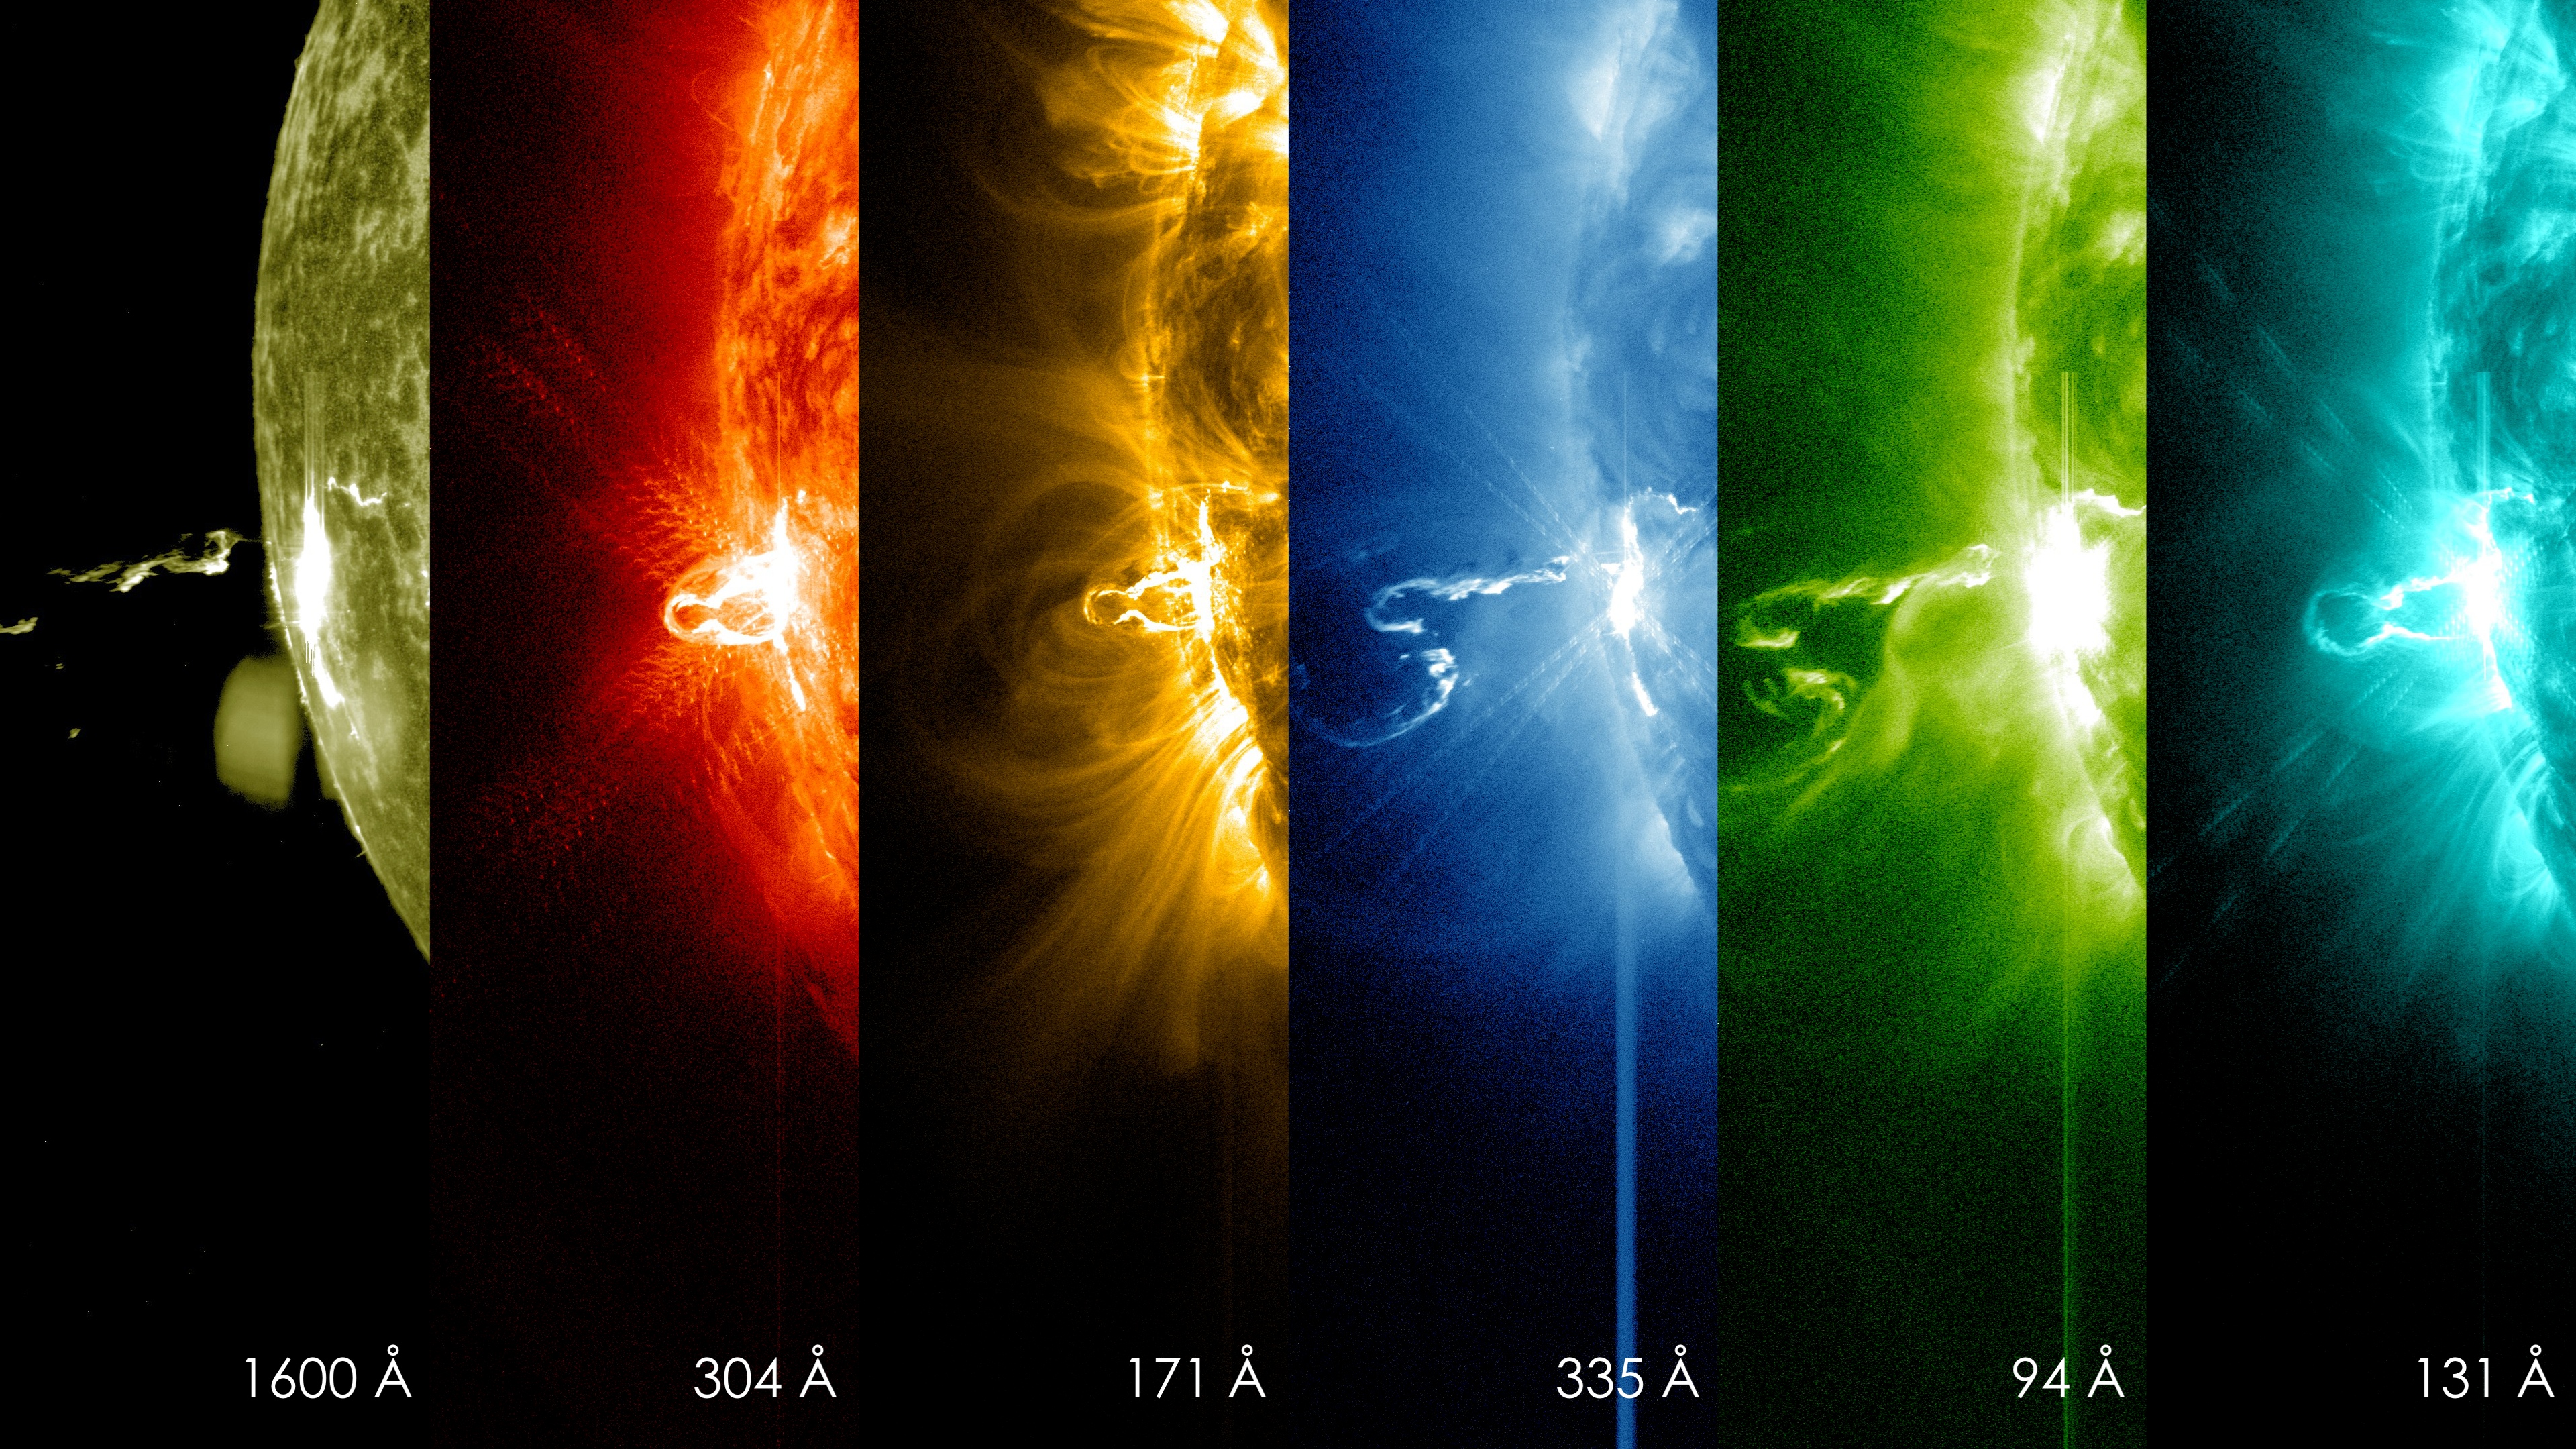

NASA's SDO Shows Images of Significant Solar Flare

Caption: These SDO images from 7:25 p.m. EST on Feb. 24, 2014, show the first moments of an X-class flare in different wavelengths of light -- seen as the bright spot that appears on the left limb of the sun. Hot solar material can be seen hovering above the active region in the sun's atmosphere, the corona. More info: The sun emitted a significant solar flare, peaking at 7:49 p.m. EST on Feb. 24, 2014. NASA's Solar Dynamics Observatory, which keeps a constant watch on the sun, captured images of the event. Solar flares are powerful bursts of radiation, appearing as giant flashes of light in the SDO images. Harmful radiation from a flare cannot pass through Earth's atmosphere to physically affect humans on the ground, however -- when intense enough -- they can disturb the atmosphere in the layer where GPS and communications signals travel. This flare is classified as an X4.9-class flare. X-class denotes the most intense flares, while the number provides more information about its strength. An X2 is twice as intense as an X1, an X3 is three times as intense, etc.

Credit: NASA/SDO